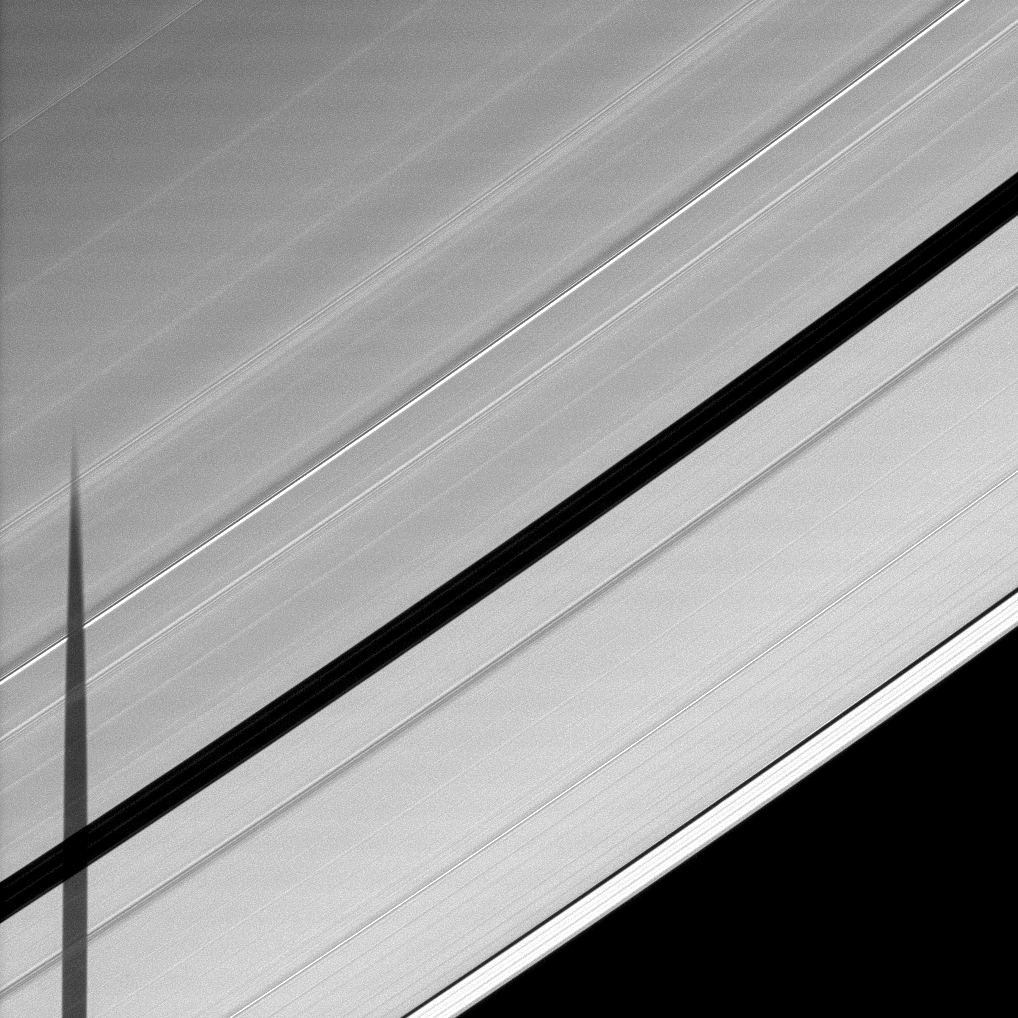

Across the Encke Gap

Seen from the unlit side of Saturn’s A ring, the shadow of the moon Janus is cast across the Encke Gap.

The varying darkness of the shadow is due to varying particle density across the ring. To learn more and to watch a movie of a moon’s shadow moving across the unlit side of the rings, see PIA11660.

The novel illumination geometry created as Saturn approaches its August 2009 equinox allows moons orbiting in or near the plane of Saturn’s equatorial rings to cast shadows onto the rings. These scenes are possible only during the few months before and after Saturn’s equinox which occurs only once in about 15 Earth years. To learn more about this special time and to see a movie of a moon’s shadow moving across the rings, see PIA11651.

Janus is not shown in this image.

This view looks toward the unilluminated side of the rings from about 51 degrees above the ringplane. The image was taken in visible light with the Cassini spacecraft narrow-angle camera on May 28, 2009. The view was obtained at a distance of approximately 1.4 million kilometers (870,000 miles) from Saturn and at a Sun-Saturn-spacecraft, or phase, angle of 54 degrees. Image scale is 8 kilometers (5 miles) per pixel.

Credit: NASA/JPL/Space Science Institute